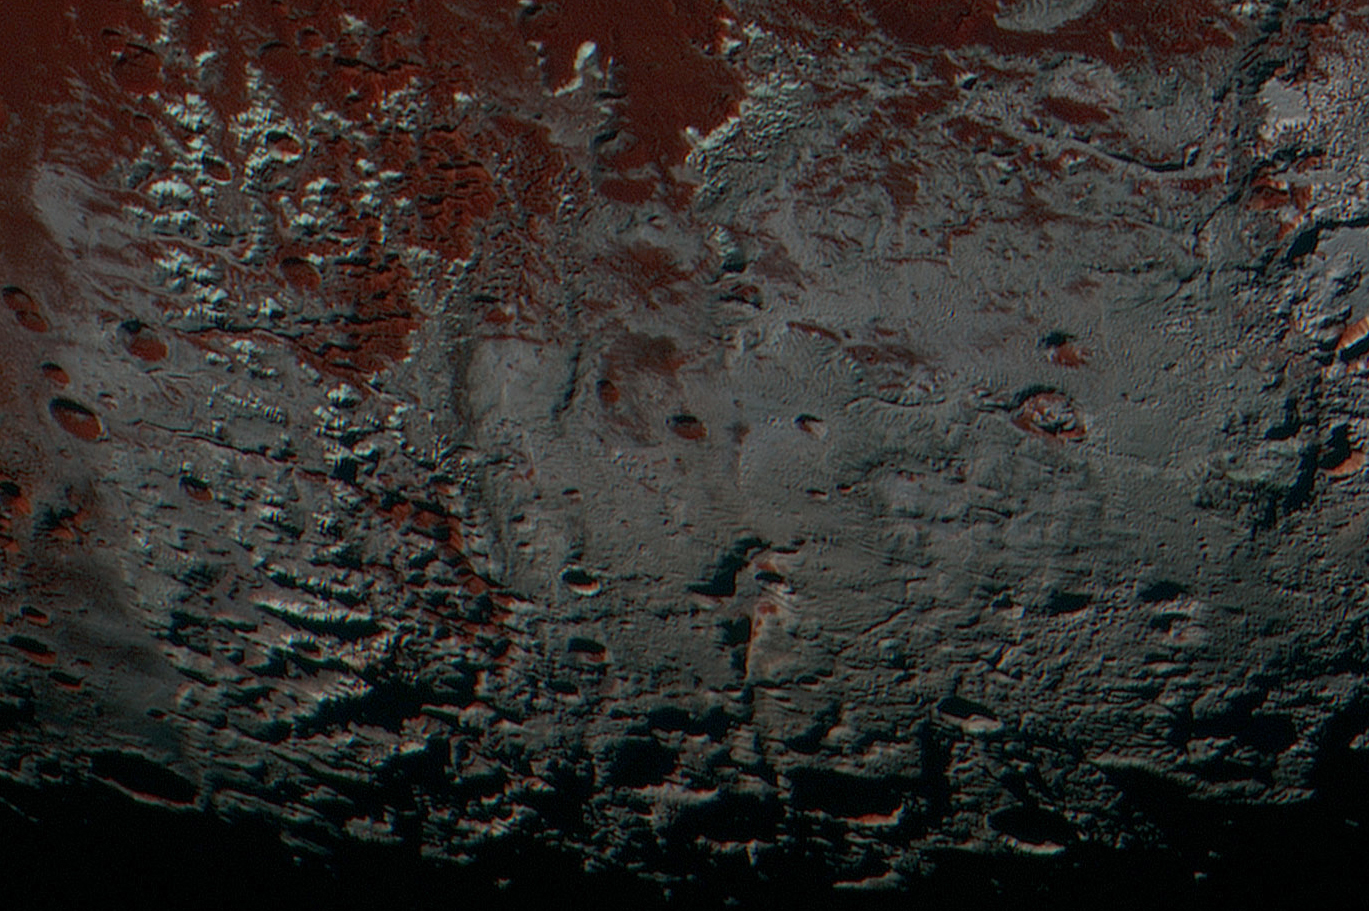

Pluto’s Methane Snowcaps on the Edge of Darkness

Annotated Version

This area is south of Pluto’s dark equatorial band informally named Cthulhu Regio, and southwest of the vast nitrogen ice plains informally named Sputnik Planitia. North is at the top; in the western portion of the image, a chain of bright mountains extends north into Cthulhu Regio. New Horizons compositional data indicate the bright snowcap material covering these mountains isn’t water, but atmospheric methane that has condensed as frost onto these surfaces at high elevation. Between some mountains are sharply cut valleysindicated by the white arrows. These valleys are each a few miles across and tens of miles long.

A similar valley system in the expansive plains to the east (blue arrows) appears to be branched, with smaller valleys leading into it. New Horizons scientists think flowing nitrogen ice that once covered this area — perhaps when the ice in Sputnik was at a higher elevation — may have formed these valleys. The area is also marked by irregularly shaped, flat-floored depressions (green arrows) that can reach more than 50 miles (80 kilometers) across and almost 2 miles (3 kilometers) deep. The great widths and depths of these depressions suggest that they may have formed when the surface collapsed, rather than through the sublimation of ice into the atmosphere.

This enhanced color image was obtained by New Horizons’ Multispectral Visible Imaging Camera (MVIC). The image resolution is approximately 2,230 feet (680 meters) per pixel. It was obtained at a range of approximately 21,100 miles (33,900 kilometers) from Pluto, about 45 minutes before New Horizons’ closest approach to Pluto on July 14, 2015.

The Johns Hopkins University Applied Physics Laboratory in Laurel, Maryland, designed, built, and operates the New Horizons spacecraft, and manages the mission for NASA’s Science Mission Directorate. The Southwest Research Institute, based in San Antonio, leads the science team, payload operations and encounter science planning. New Horizons is part of the New Frontiers Program managed by NASA’s Marshall Space Flight Center in Huntsville, Alabama.

Credit: NASA/Johns Hopkins University Applied Physics Laboratory/Southwest Research Institute